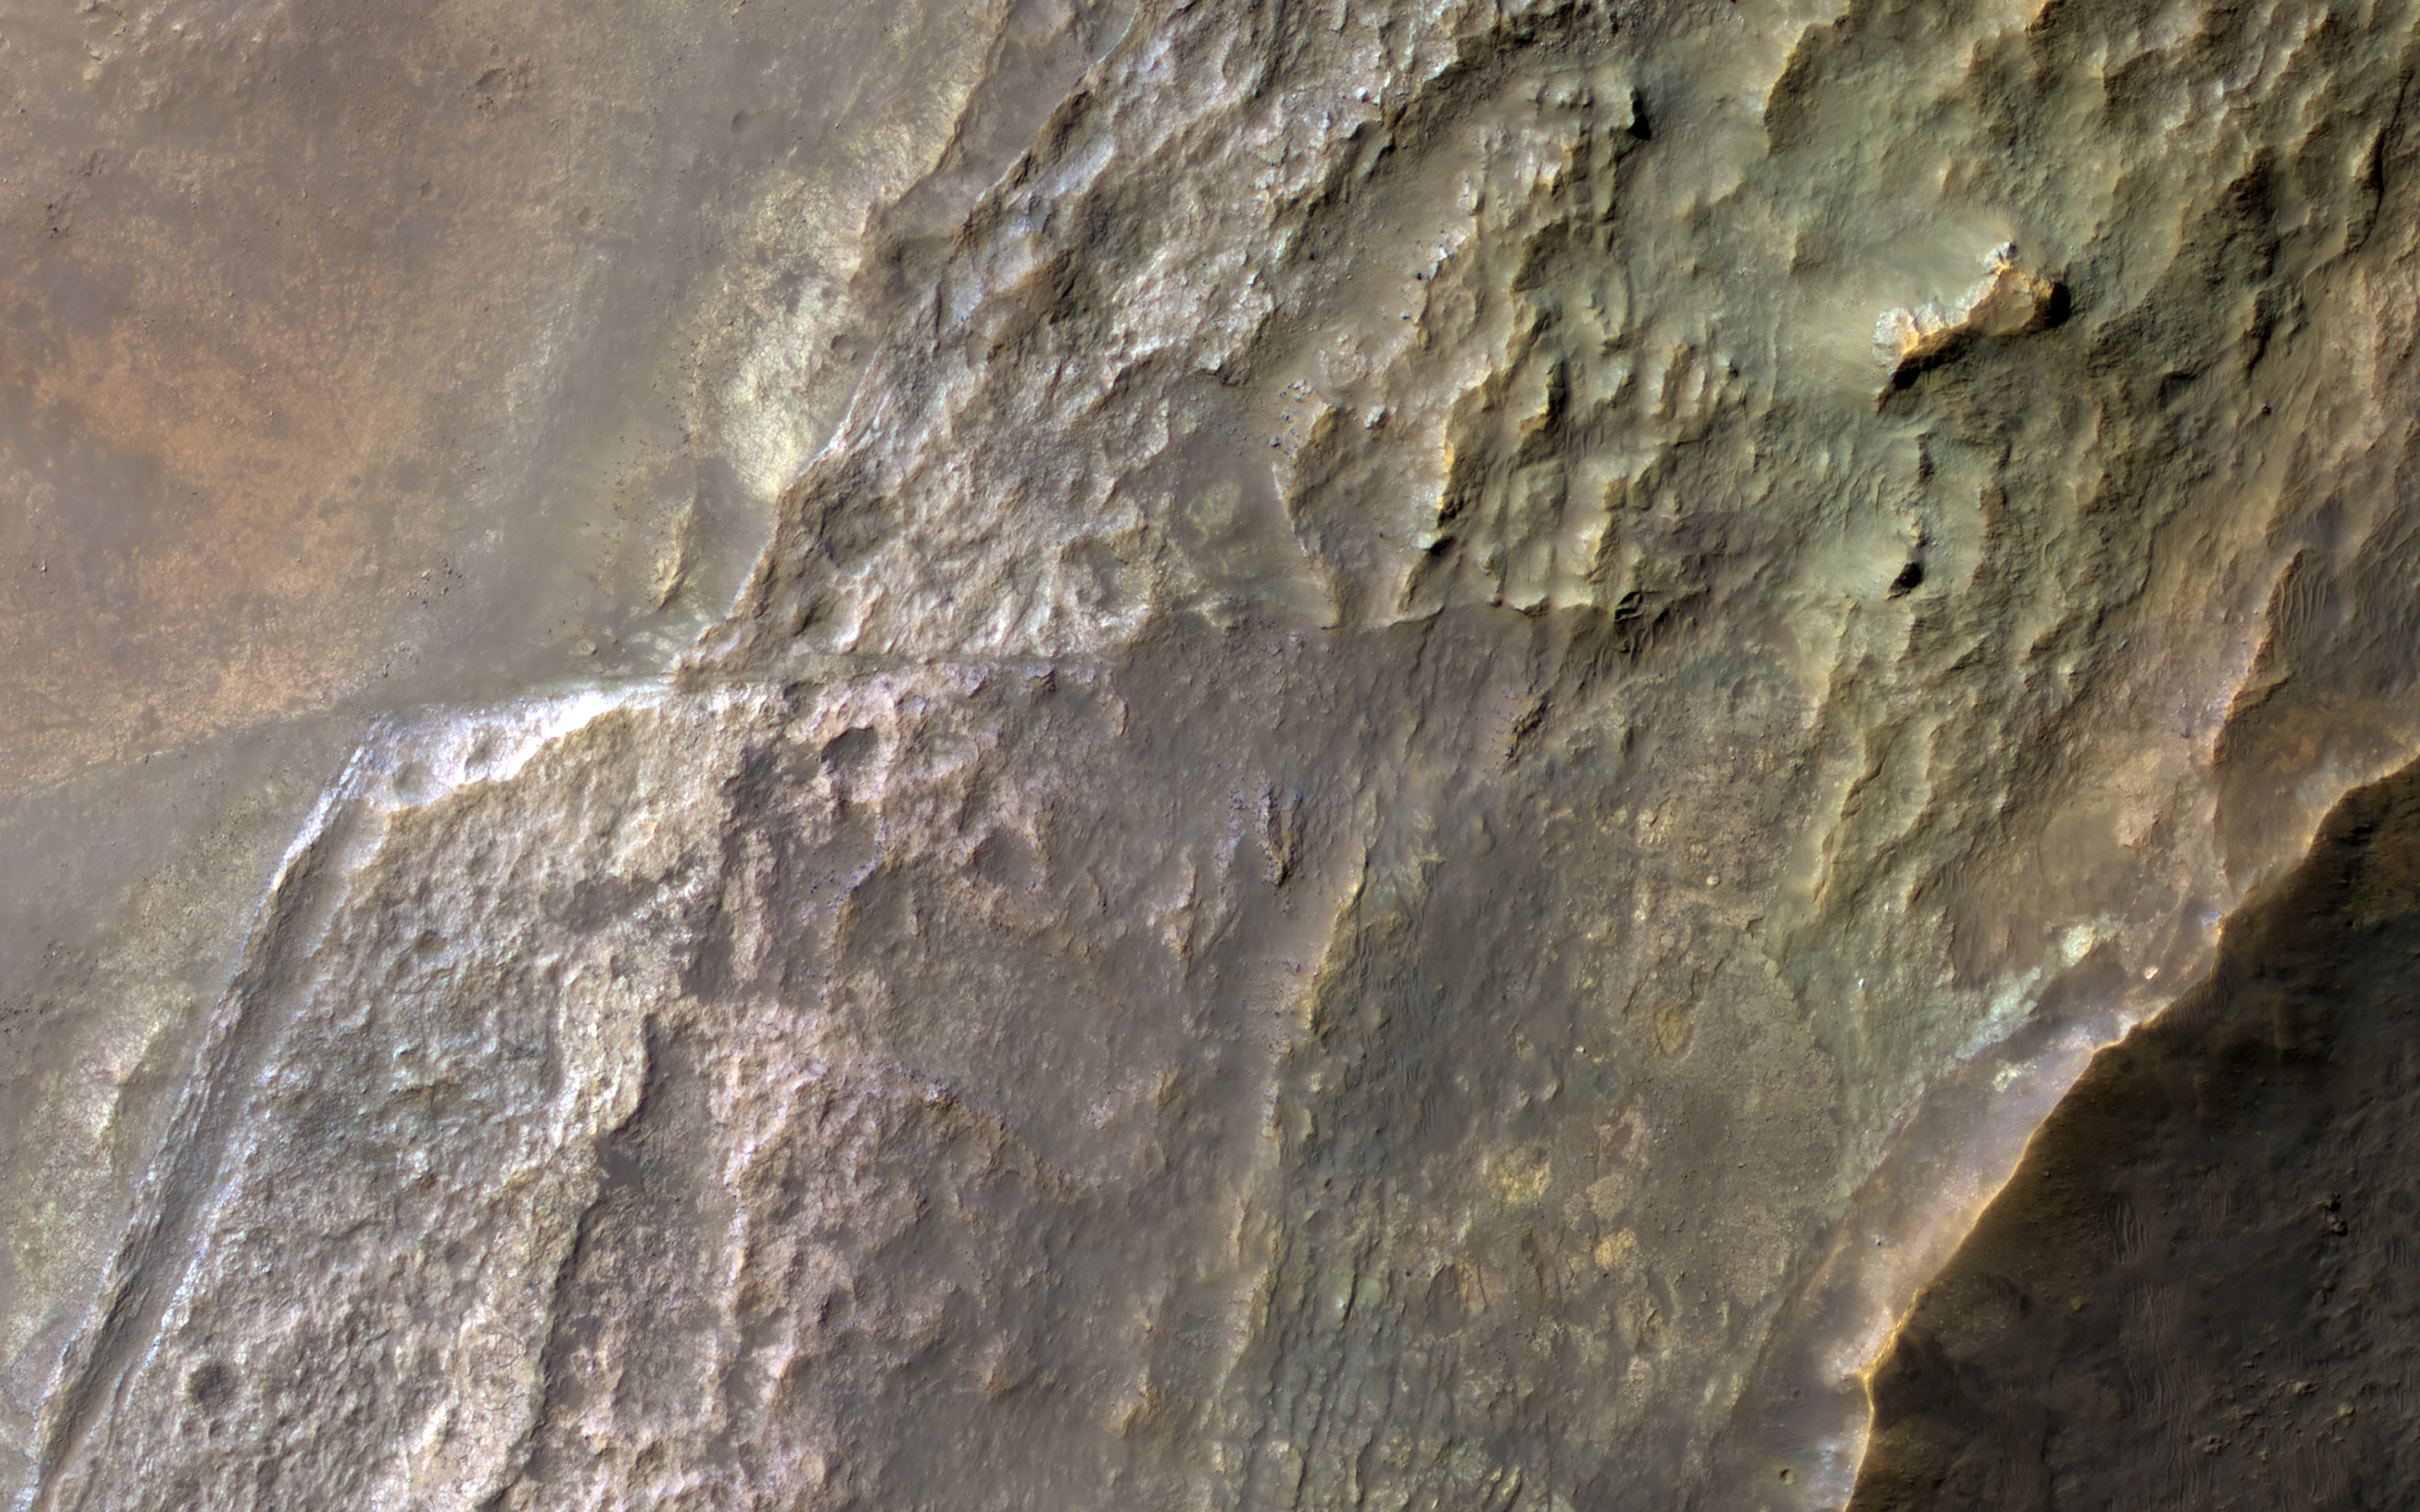

Colorful Layers in a Crater Wall

Impact craters are natural “road cuts,” exposing planetary layers in cross-section. However, the violent process of impact can also disrupt existing layers.

A kilometer-wide cutout shows layers sloping from the crater’s rim at right downward toward its floor off to the left. A gradient of enhanced colors indicates diverse compositions. Clay minerals have been detected here, and one interpretation is that they formed through weathering under a wetter ancient climate, with layers near the surface having more water-altered compositions than deeper ones. Another interpretation is that the layers of different compositions were laid down at different times, from different processes and source materials.

Elsewhere, the lower layers appear abruptly offset along a fault, a common feature in impact craters of this size (roughly 20 kilometers). In addition, the upper layers show a patchy distribution of colors, with some blocks that might have been ejected from deeper locations within the crater during impact.

The map is projected here at a scale of 50 centimeters (19.7 inches) per pixel. (The original image scale is 51.3 centimeters [20.2 inches] per pixel [with 2 x 2 binning]; objects on the order of 154 centimeters [60.6 inches] across are resolved.) North is up.

The University of Arizona, in Tucson, operates HiRISE, which was built by Ball Aerospace & Technologies Corp., in Boulder, Colorado. NASA’s Jet Propulsion Laboratory, a division of Caltech in Pasadena, California, manages the Mars Reconnaissance Orbiter Project for NASA’s Science Mission Directorate, Washington.

Credit: NASA/JPL-Caltech/University of Arizona